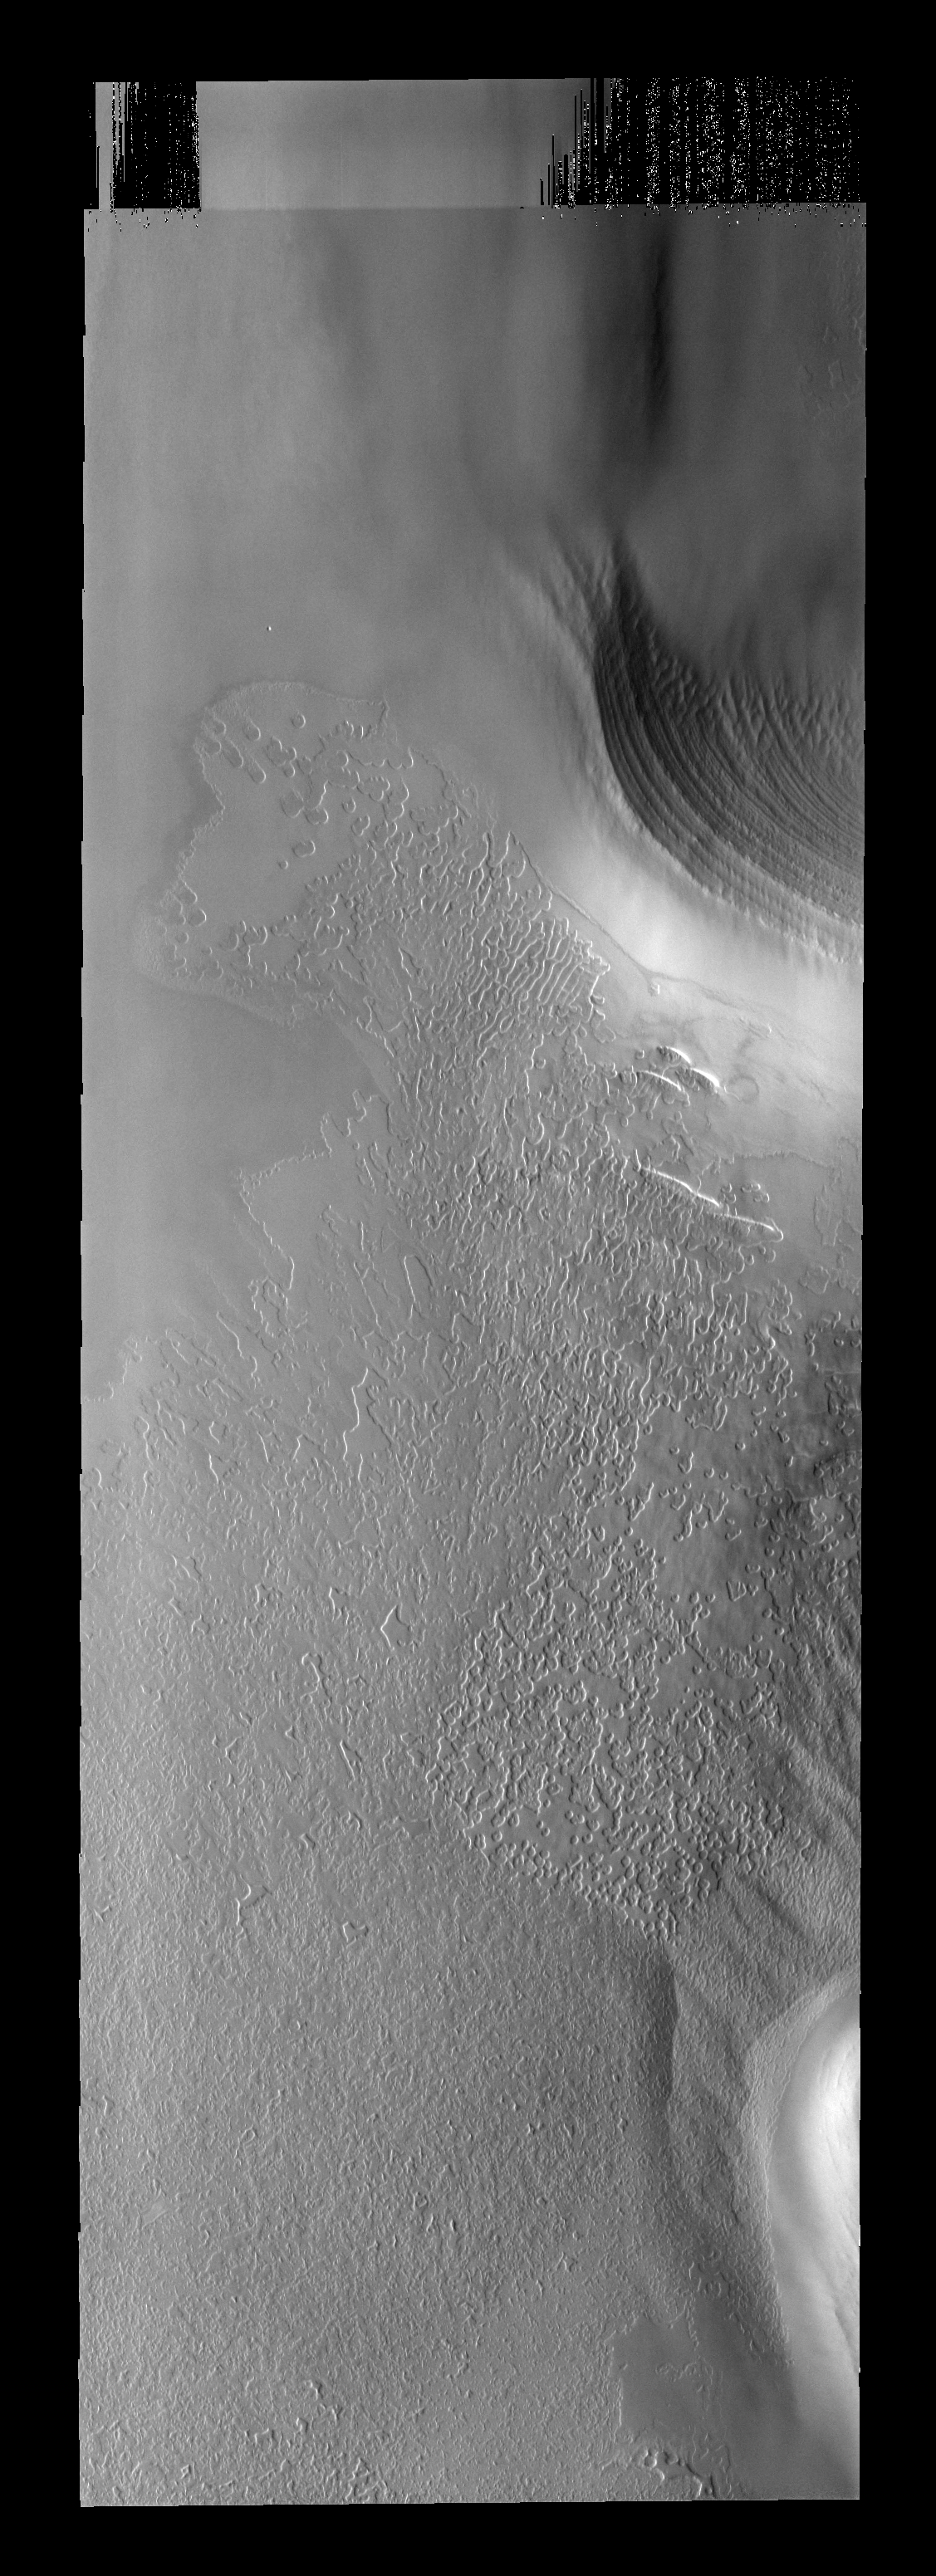

Texture Changes

This south polar image illustrates the variety of surface textures. In this image the “swiss-cheese” texture is being modified and becoming the “thumbprint” texture.

Image information: VIS instrument. Latitude -84.5N, Longitude 313.4E. 17 meter/pixel resolution.

Please see the THEMIS Data Citation Note for details on crediting THEMIS images.

Note: this THEMIS visual image has not been radiometrically nor geometrically calibrated for this preliminary release. An empirical correction has been performed to remove instrumental effects. A linear shift has been applied in the cross-track and down-track direction to approximate spacecraft and planetary motion. Fully calibrated and geometrically projected images will be released through the Planetary Data System in accordance with Project policies at a later time.

NASA’s Jet Propulsion Laboratory manages the 2001 Mars Odyssey mission for NASA’s Office of Space Science, Washington, D.C. The Thermal Emission Imaging System (THEMIS) was developed by Arizona State University, Tempe, in collaboration with Raytheon Santa Barbara Remote Sensing. The THEMIS investigation is led by Dr. Philip Christensen at Arizona State University. Lockheed Martin Astronautics, Denver, is the prime contractor for the Odyssey project, and developed and built the orbiter. Mission operations are conducted jointly from Lockheed Martin and from JPL, a division of the California Institute of Technology in Pasadena.

Credit: NASA/JPL/ASU